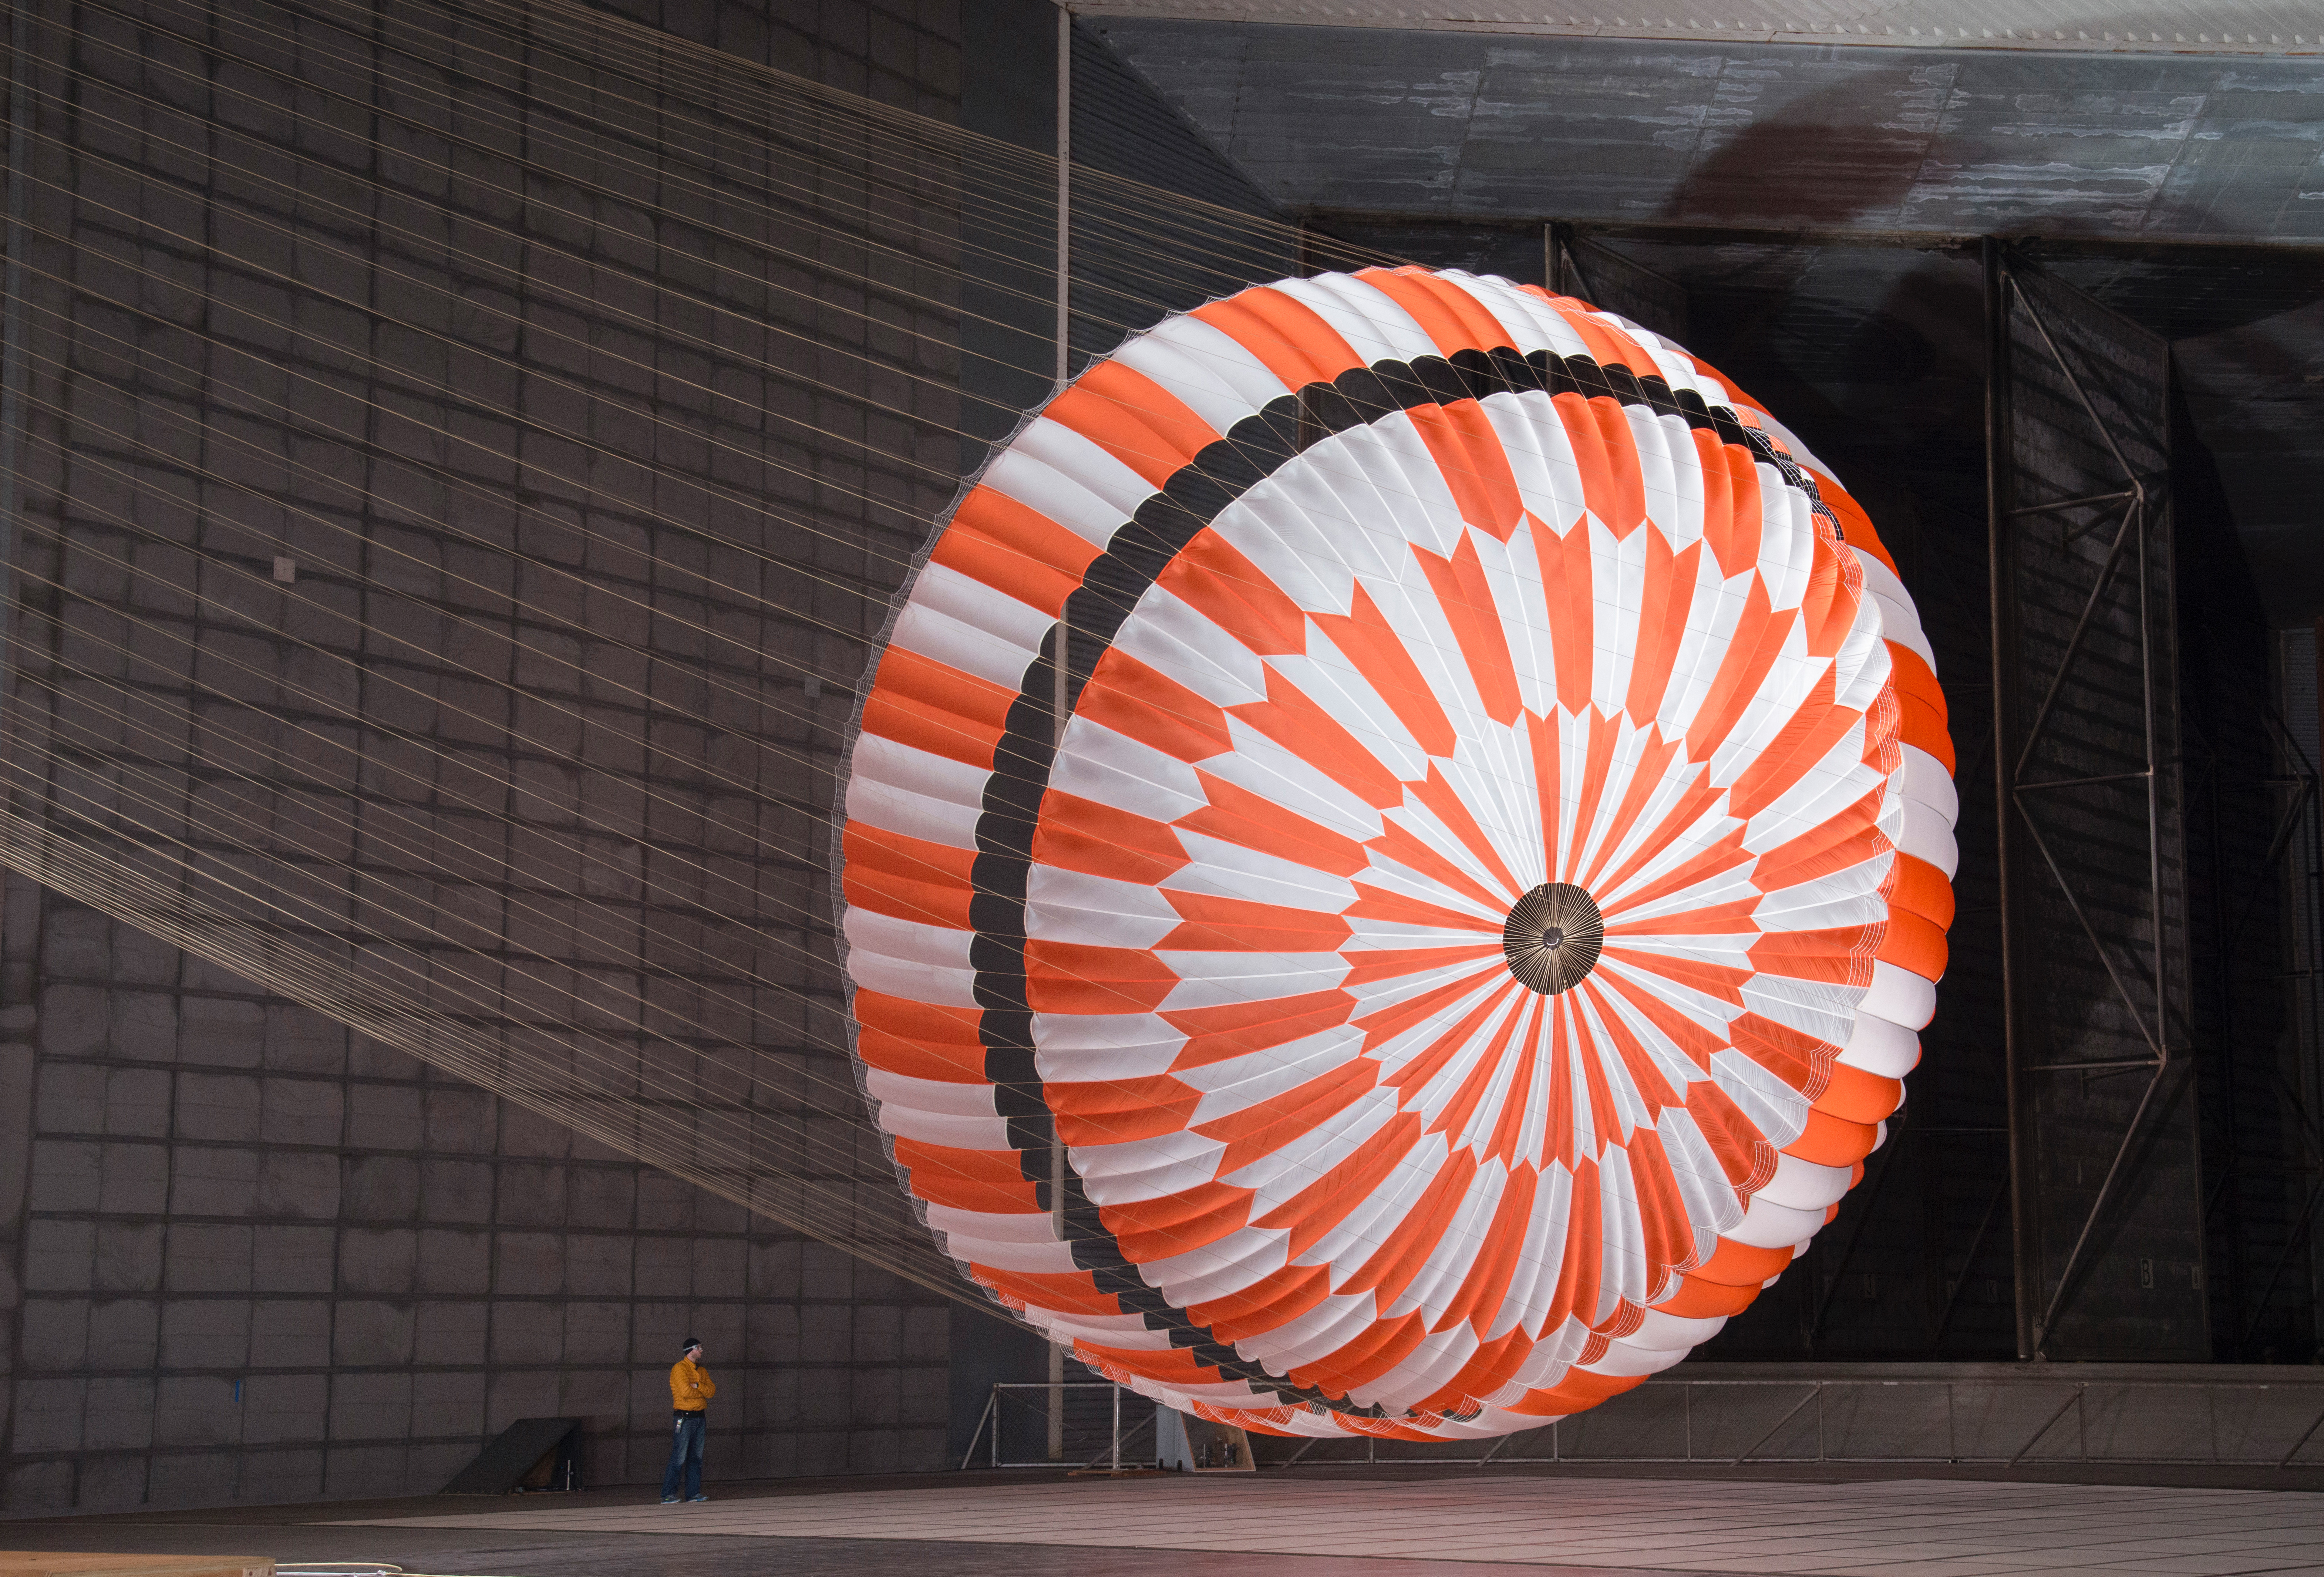

Wind Tunnel Testing Perseverance’s Parachute

In this June 2017 photo, the supersonic parachute design that will land NASA’s Perseverance rover on Mars on Feb. 18, 2021, undergoes testing in a wind tunnel at NASA’s Ames Research Center in California’s Silicon Valley.

Credit: NASA/JPL-Caltech/Ames